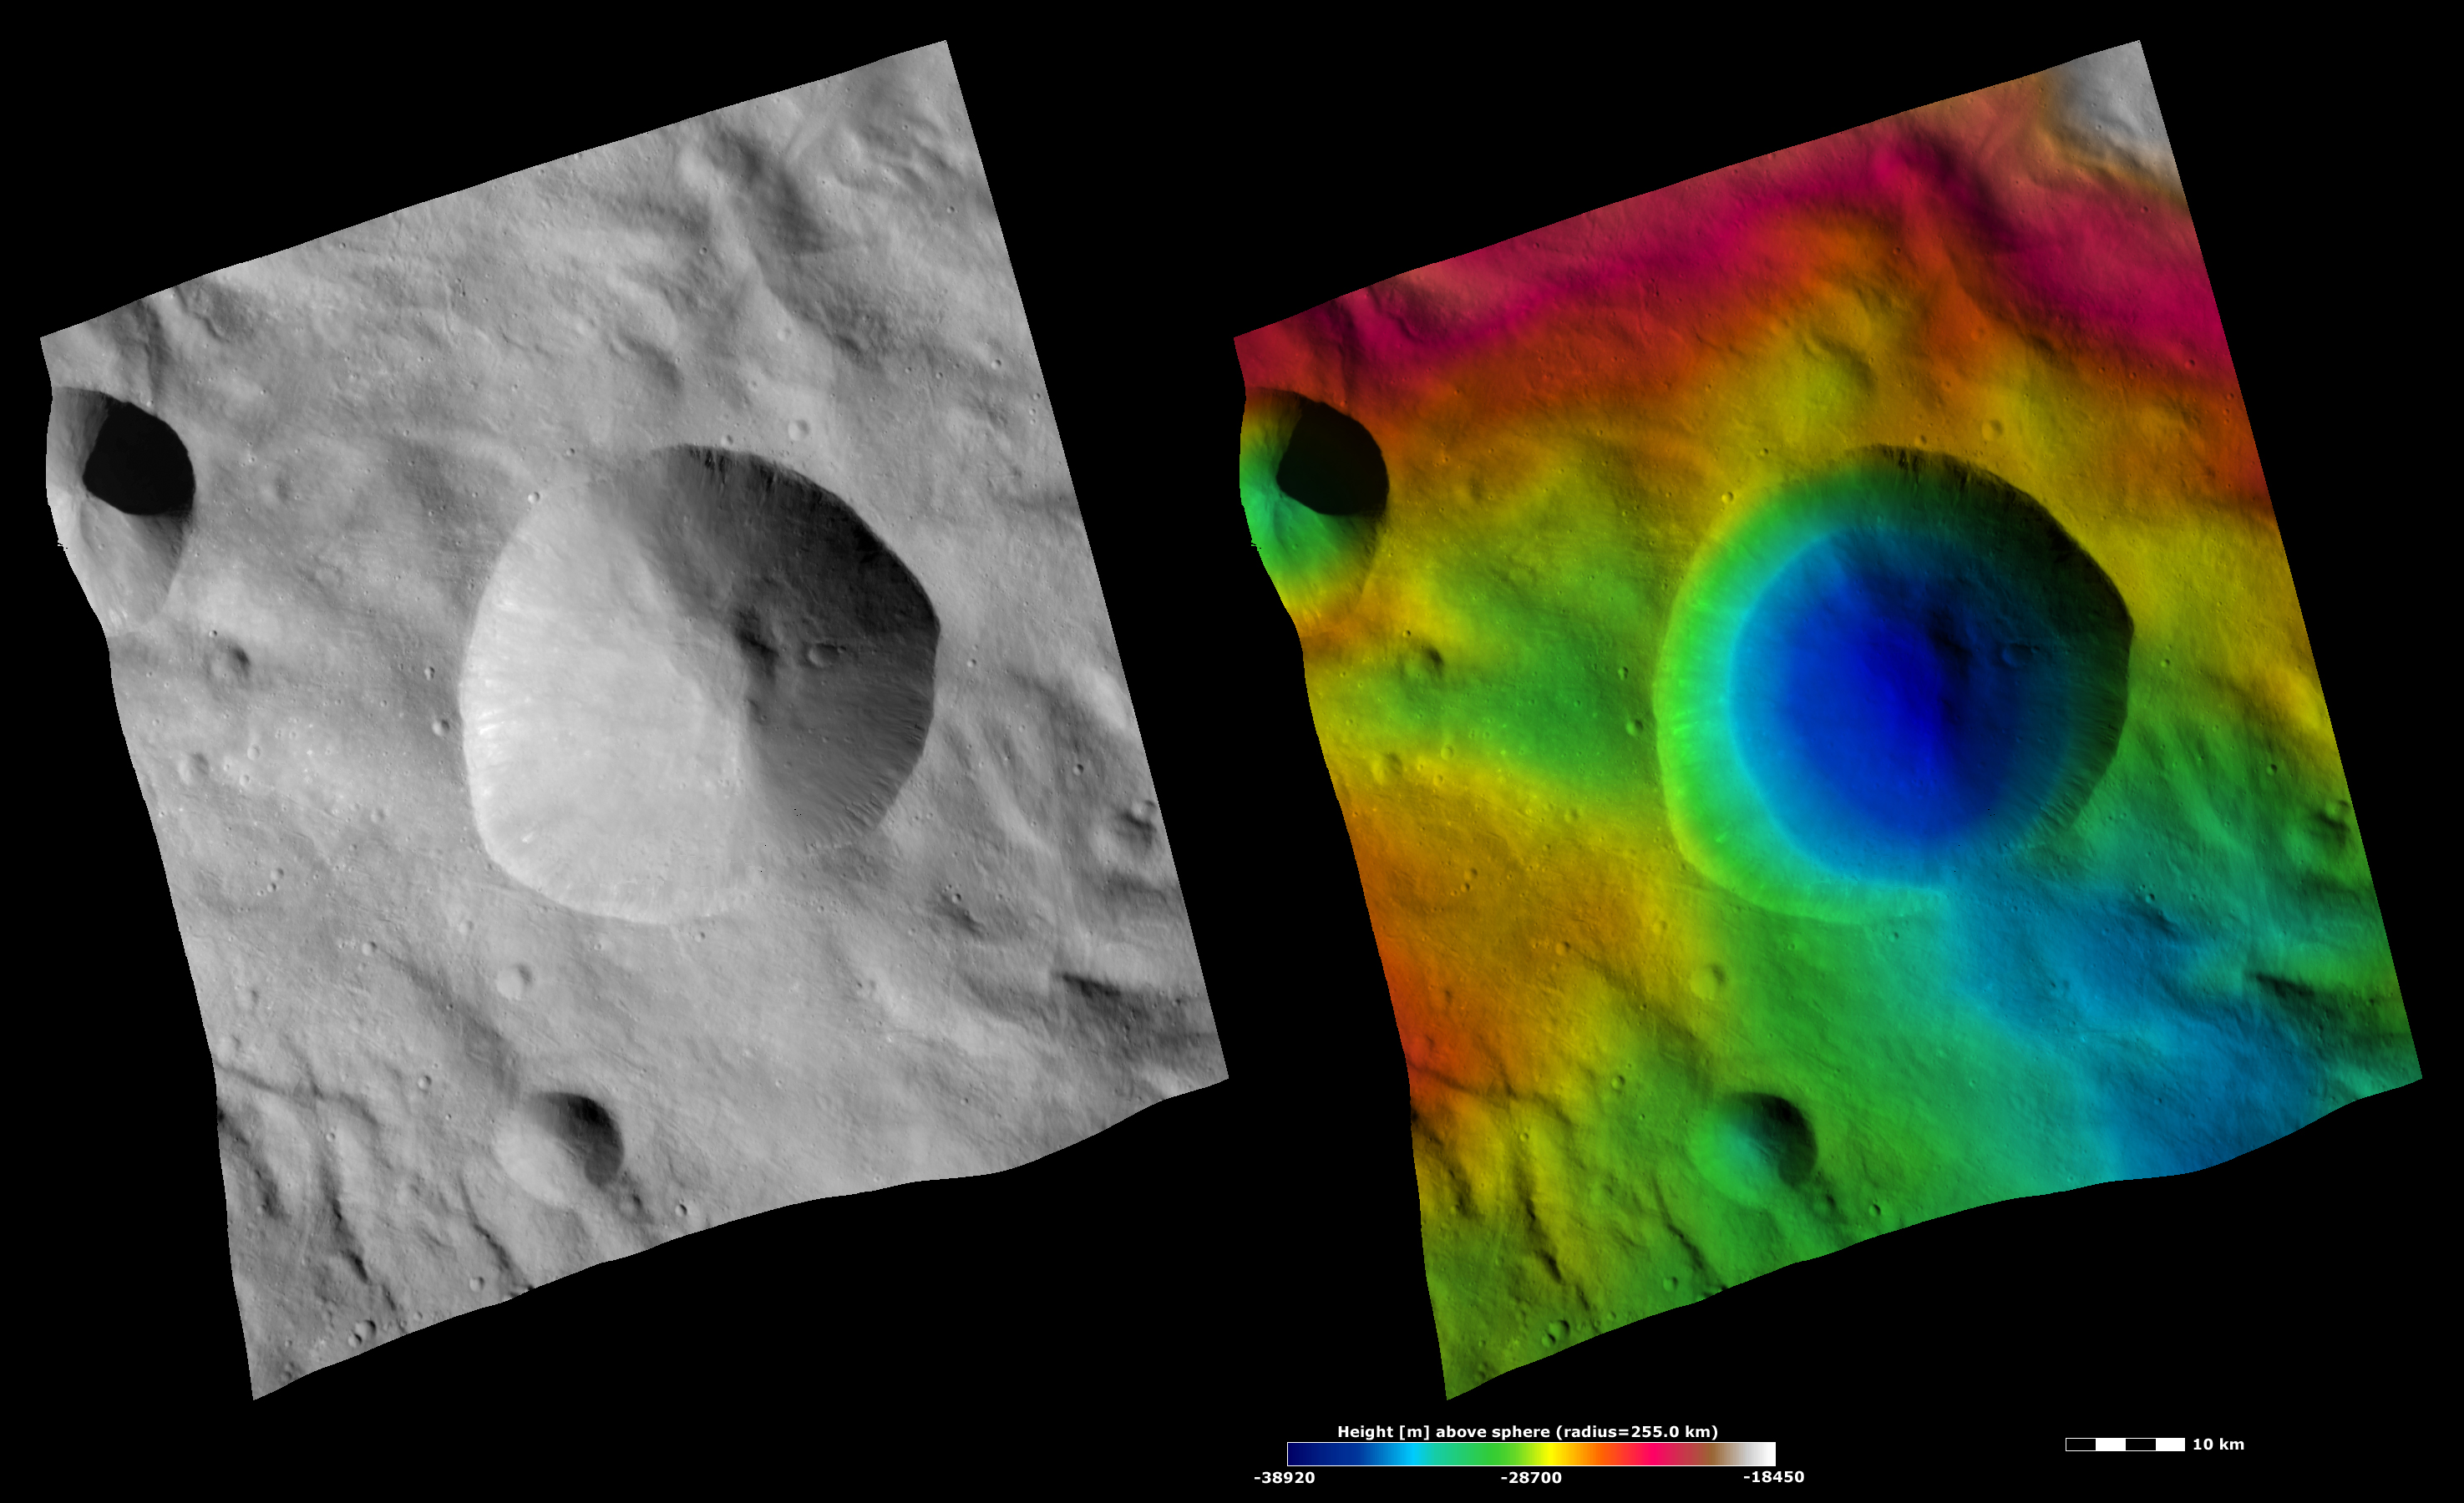

Apparent Brightness and Topography Images of Tarpeia Crater

The left-hand image is a Dawn FC (framing camera) image, which shows the apparent brightness of Vesta’s surface. The right-hand image is based on this apparent brightness image, which has had a color-coded height representation of the topography overlain onto it. The topography is calculated from a set of images that were observed from different viewing directions, which allows stereo reconstruction. The various colors correspond to the height of the area. The white and red areas in the topography image are the highest areas and the blue areas are the lowest areas. These images are centered on the large Tarpeia crater. The topography image shows that Tarpeia crater formed in a region of lower topography (mostly colored green) relative to the surrounding higher topography (colored red and white). The topography image also shows that the base of Tarpeia crater (colored dark blue) is roughly circular.

These images are located in Vesta’s Rheasilvia quadrangle, near Vesta’s south pole. NASA’s Dawn spacecraft obtained the apparent brightness image with its framing camera on Oct. 18, 2011. This image was taken through the camera’s clear filter. The distance to the surface of Vesta is 700 kilometers (435 miles) and the image has a resolution of about 70 meters (230 feet) per pixel. This image was acquired during the HAMO (high-altitude mapping orbit) phase of the mission. These images are lambert-azimuthal map projected.

The Dawn mission to Vesta and Ceres is managed by NASA’s Jet Propulsion Laboratory, a division of the California Institute of Technology in Pasadena, for NASA’s Science Mission Directorate, Washington D.C. UCLA is responsible for overall Dawn mission science. The Dawn framing cameras have been developed and built under the leadership of the Max Planck Institute for Solar System Research, Katlenburg-Lindau, Germany, with significant contributions by DLR German Aerospace Center, Institute of Planetary Research, Berlin, and in coordination with the Institute of Computer and Communication Network Engineering, Braunschweig. The Framing Camera project is funded by the Max Planck Society, DLR, and NASA/JPL.

Credit: NASA/JPL-Caltech/UCLA/MPS/DLR/IDA